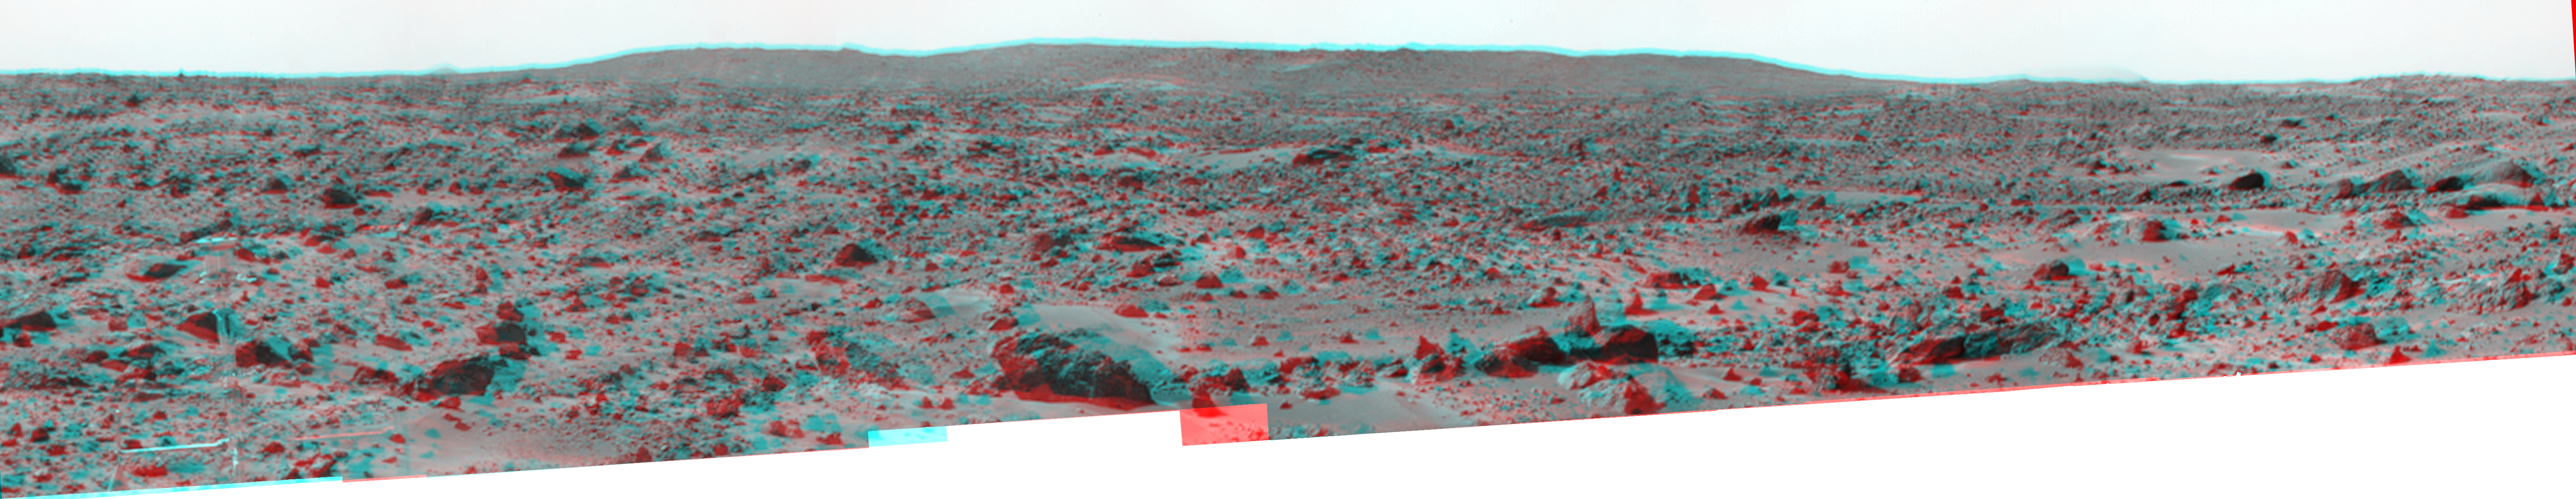

Big Crater as Viewed by Pathfinder Lander – Anaglyph

The “Big Crater” is actually a relatively small Martian crater to the southeast of the Mars Pathfinder landing site. It is 1500 meters (4900 feet) in diameter, or about the same size as Meteor Crater in Arizona. Superimposed on the rim of Big Crater (the central part of the rim as seen here) is a smaller crater nicknamed “Rimshot Crater.” The distance to this smaller crater, and the nearest portion of the rim of Big Crater, is 2200 meters (7200 feet). To the right of Big Crater, south from the spacecraft, almost lost in the atmospheric dust “haze,” is the large streamlined mountain nicknamed “Far Knob.” This mountain is over 450 meters (1480 feet) tall, and is over 30 kilometers (19 miles) from the spacecraft. Another, smaller and closer knob, nicknamed “Southeast Knob” can be seen as a triangular peak to the left of the flanks of the Big Crater rim. This knob is 21 kilometers (13 miles) southeast from the spacecraft.

The larger features visible in this scene – Big Crater, Far Knob, and Southeast Knob – were discovered on the first panoramas taken by the IMP camera on the 4th of July, 1997, and subsequently identified in Viking Orbiter images taken over 20 years ago. The scene includes rocky ridges and swales or “hummocks” of flood debris that range from a few tens of meters away from the lander to the distance of South Twin Peak. The largest rock in the nearfield, just left of center in the foreground, nicknamed “Otter,” is about 1.5 meters (4.9 feet) long and 10 meters (33 feet) from the spacecraft.

This view of Big Crater was produced by combining 6 individual “Superpan” scenes from the left and right eyes of the IMP camera. Each frame consists of 8 individual frames (left eye) and 7 frames (right eye) taken with different color filters that were enlarged by 500% and then co-added using Adobe Photoshop to produce, in effect, a super-resolution panchromatic frame that is sharper than an individual frame would be.

The anaglyph view of Big Crater was produced by combining the left and right eye mosaics (above) by assigning the left eye view to the red color plane and the right eye view to the green and blue color planes (cyan), to produce a stereo anaglyph mosaic. This mosaic can be viewed in 3-D on your computer monitor or in color print form by wearing red-blue 3-D glasses.

Mars Pathfinder is the second in NASA’s Discovery program of low-cost spacecraft with highly focused science goals. The Jet Propulsion Laboratory, Pasadena, CA, developed and manages the Mars Pathfinder mission for NASA’s Office of Space Science, Washington, D.C. JPL is a division of the California Institute of Technology (Caltech). The IMP was developed by the University of Arizona Lunar and Planetary Laboratory under contract to JPL. Peter Smith is the Principal Investigator.

Click below to see the left and right views individually.

Left
Right
Photojournal note: Sojourner spent 83 days of a planned seven-day mission exploring the Martian terrain, acquiring images, and taking chemical, atmospheric and other measurements. The final data transmission received from Pathfinder was at 10:23 UTC on September 27, 1997. Although mission managers tried to restore full communications during the following five months, the successful mission was terminated on March 10, 1998.

Credit: NASA/JPL